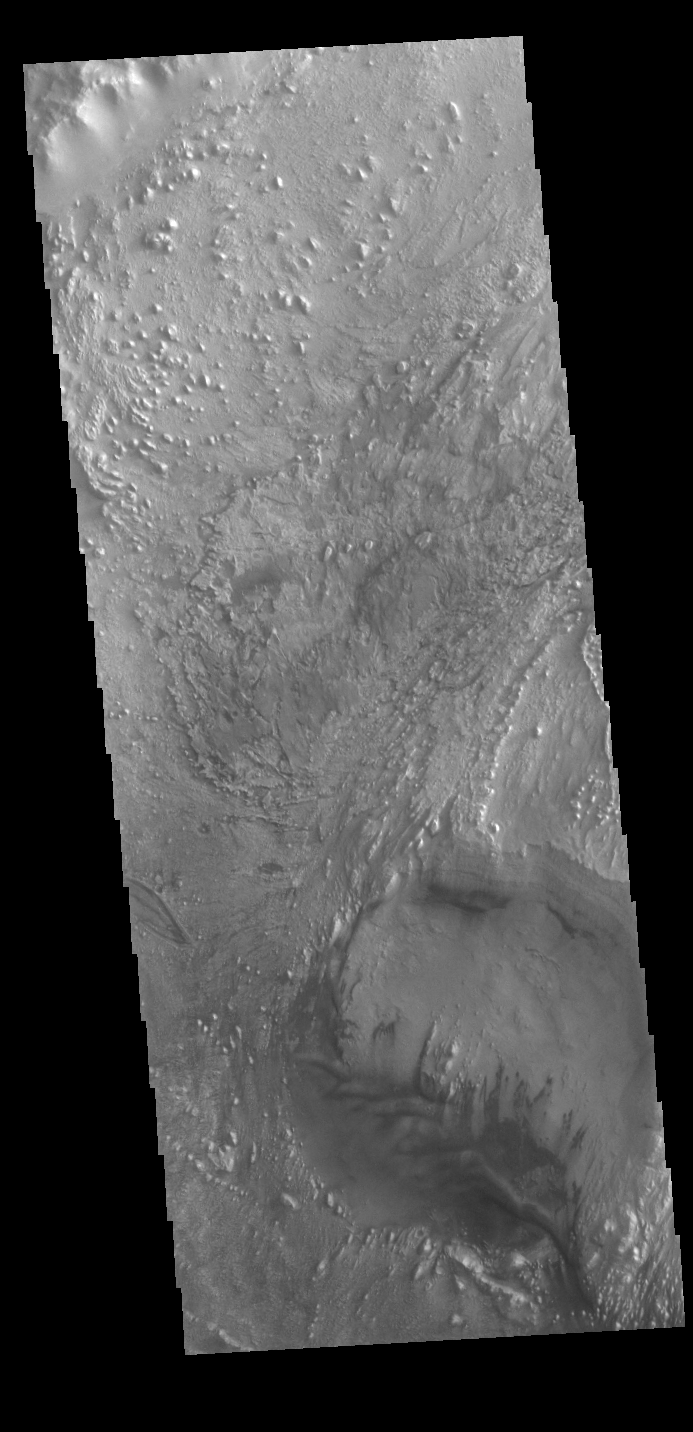

Firsoff Crater

Today’s VIS image shows part of the floor of Firsoff Crater. Located in Arabia Terra, Firsoff Crater, and the neighboring Crommelin Crater, contain large layered deposits on the crater floor. The north side of the smaller crater at the bottom of the image shows the layering. Wind action has modified the deposit. Firsoff Crater is 90 km in diameter (56 miles).

Credit: NASA/JPL-Caltech/ASU